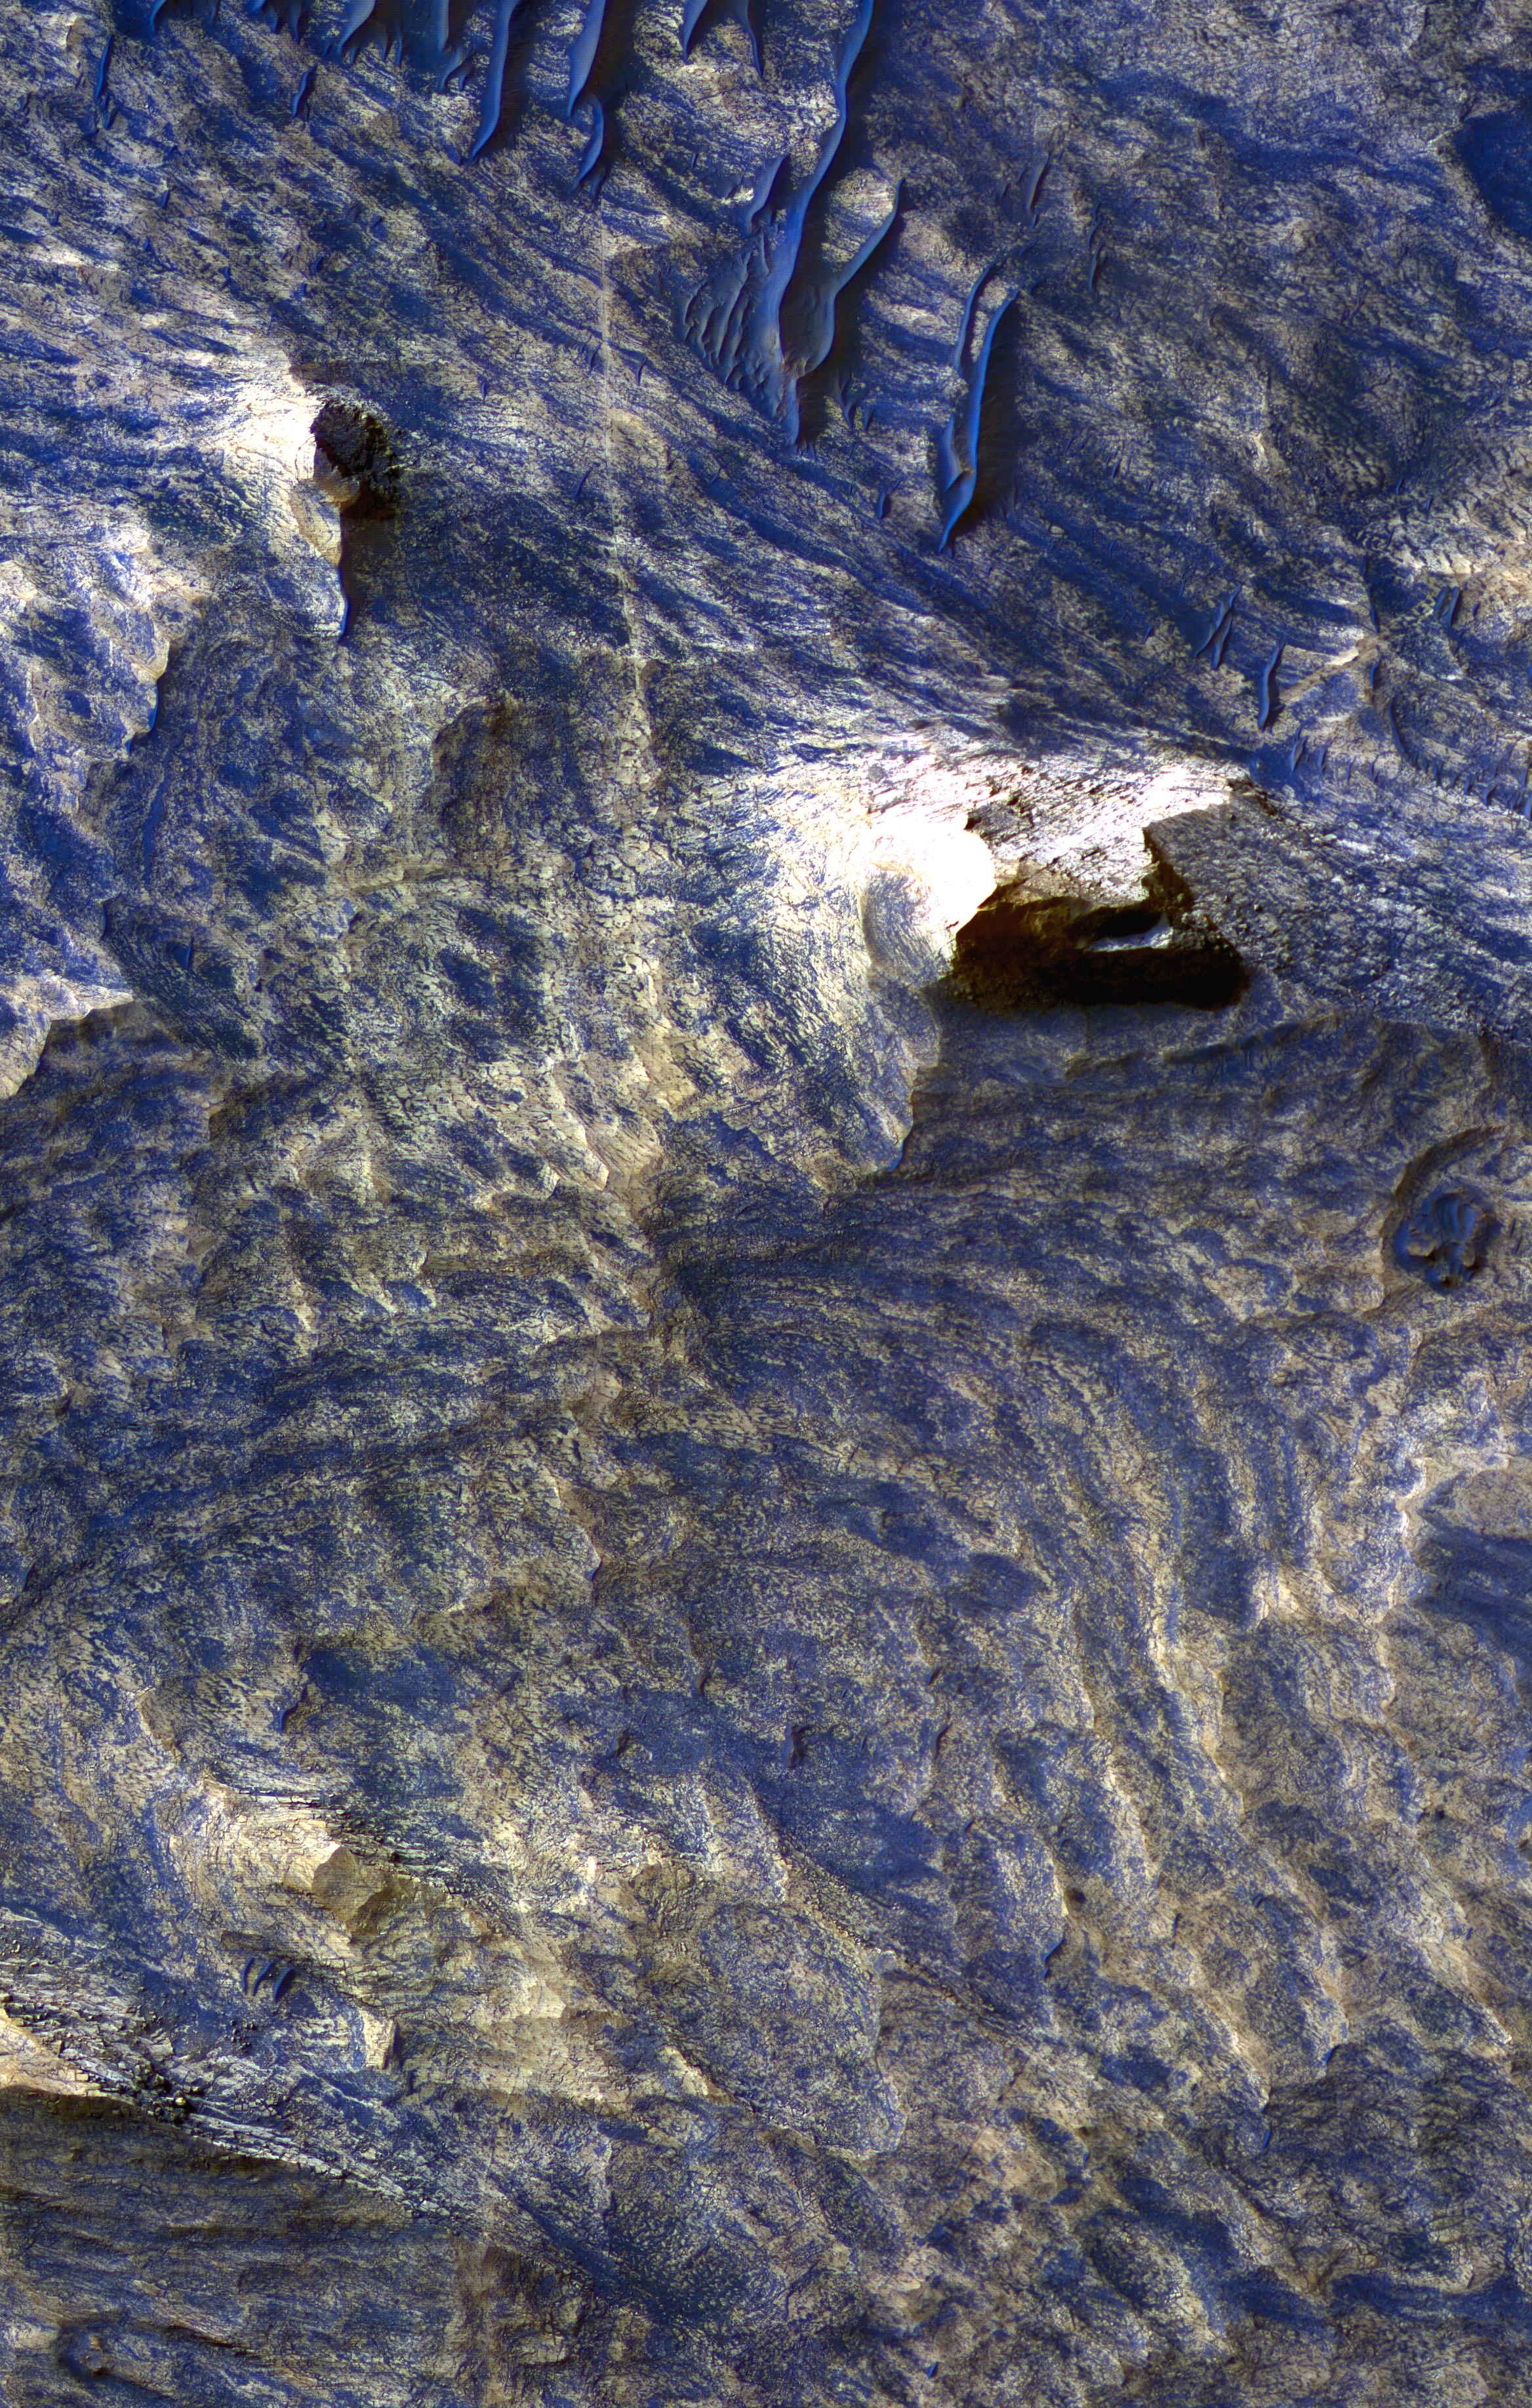

Light-Toned Bedrock Along Cracks as Evidence of Fluid Alteration

This enhanced-color image from the High Resolution Imaging Science Experiment Camera on NASA’s Mars Reconnaissance Orbiter shows a landscape of sand dunes and buttes among a background of light-toned (tan-colored) bands and dark-toned (blue-colored) bands in the Candor Chasma region of Mars’ Valles Marineris canyon system.

The scene includes examples of thin dark lines bordered by light-toned bedrock [Figures 2A, 2B, and 2C]. The dark lines are interpreted as fractures, called joints, that were formerly underground but have been exposed at the surface by erosion of overlying material. The light-toned material along the joints is interpreted as features called halos, resulting from mineral alteration (bleaching, cementation or both) of the walls of the fractures by fluid moving through the fractures.

The image was acquired on Sept. 30, 2006, during winter in Mars’ southern hemisphere, at a local Mars time of 3:29 p.m. It combines separate band passes taken by the High Resolution Imaging Science Experiment in blue-green light, red light and near-infrared light.

The scene is illuminated from the west (left) with a solar incidence angle of 58.5 degrees. The image scale is 26 centimeters (10 inches) per pixel, the scale of the red bandpass image. The other bandpasses were acquired with two-by-two pixel binning to 52 centimeters (20 inches) per pixel.

The image, in the camera’s catalogue as TRA_000836_1740, is centered at 5.7 degrees south latitude, 284.6 degrees east longitude. A locator map [Supplement 2] based on elevation data from the Mars Orbiter Laser Altimeter on NASA’s Mars Global Surveyor indicates this location in the context of the Candor Chasma region. A full resolution file of this image is available for download by clicking here (82 MB).

A subframe of the full image [Figure 1] shows the locations of smaller pull-outs selected for showing details of interest.

Supplement 3 shows light-toned and dark-toned layers. Meter-scale dune forms are commonly observed within the dark layers. Also shown are joints and surrounding halos. In contrast to Figure 2, the halos along these joints are laterally more extensive and less localized along the trace of the joint.

Supplement 4 shows two streamlined mesas of layered bedrock. The windward slopes of these mesas appear smooth, consistent with wind erosion. Boulders are common along the northwest slopes of the mesas. The horizontal spacing of joints appears to control the lateral dimensions of many of the largest boulders.

Supplement 5 shows a high-density population of joints.

NASA’s Jet Propulsion Laboratory, a division of the California Institute of Technology in Pasadena, manages the Mars Reconnaissance Orbiter for NASA’s Science Mission Directorate, Washington. Lockheed Martin Space Systems, Denver, is the prime contractor for the project and built the spacecraft. The High Resolution Imaging Science Experiment is operated by the University of Arizona, Tucson, and the instrument was built by Ball Aerospace and Technology Corp., Boulder, Colo.

Credit: NASA/JPL/Univ. of Arizona